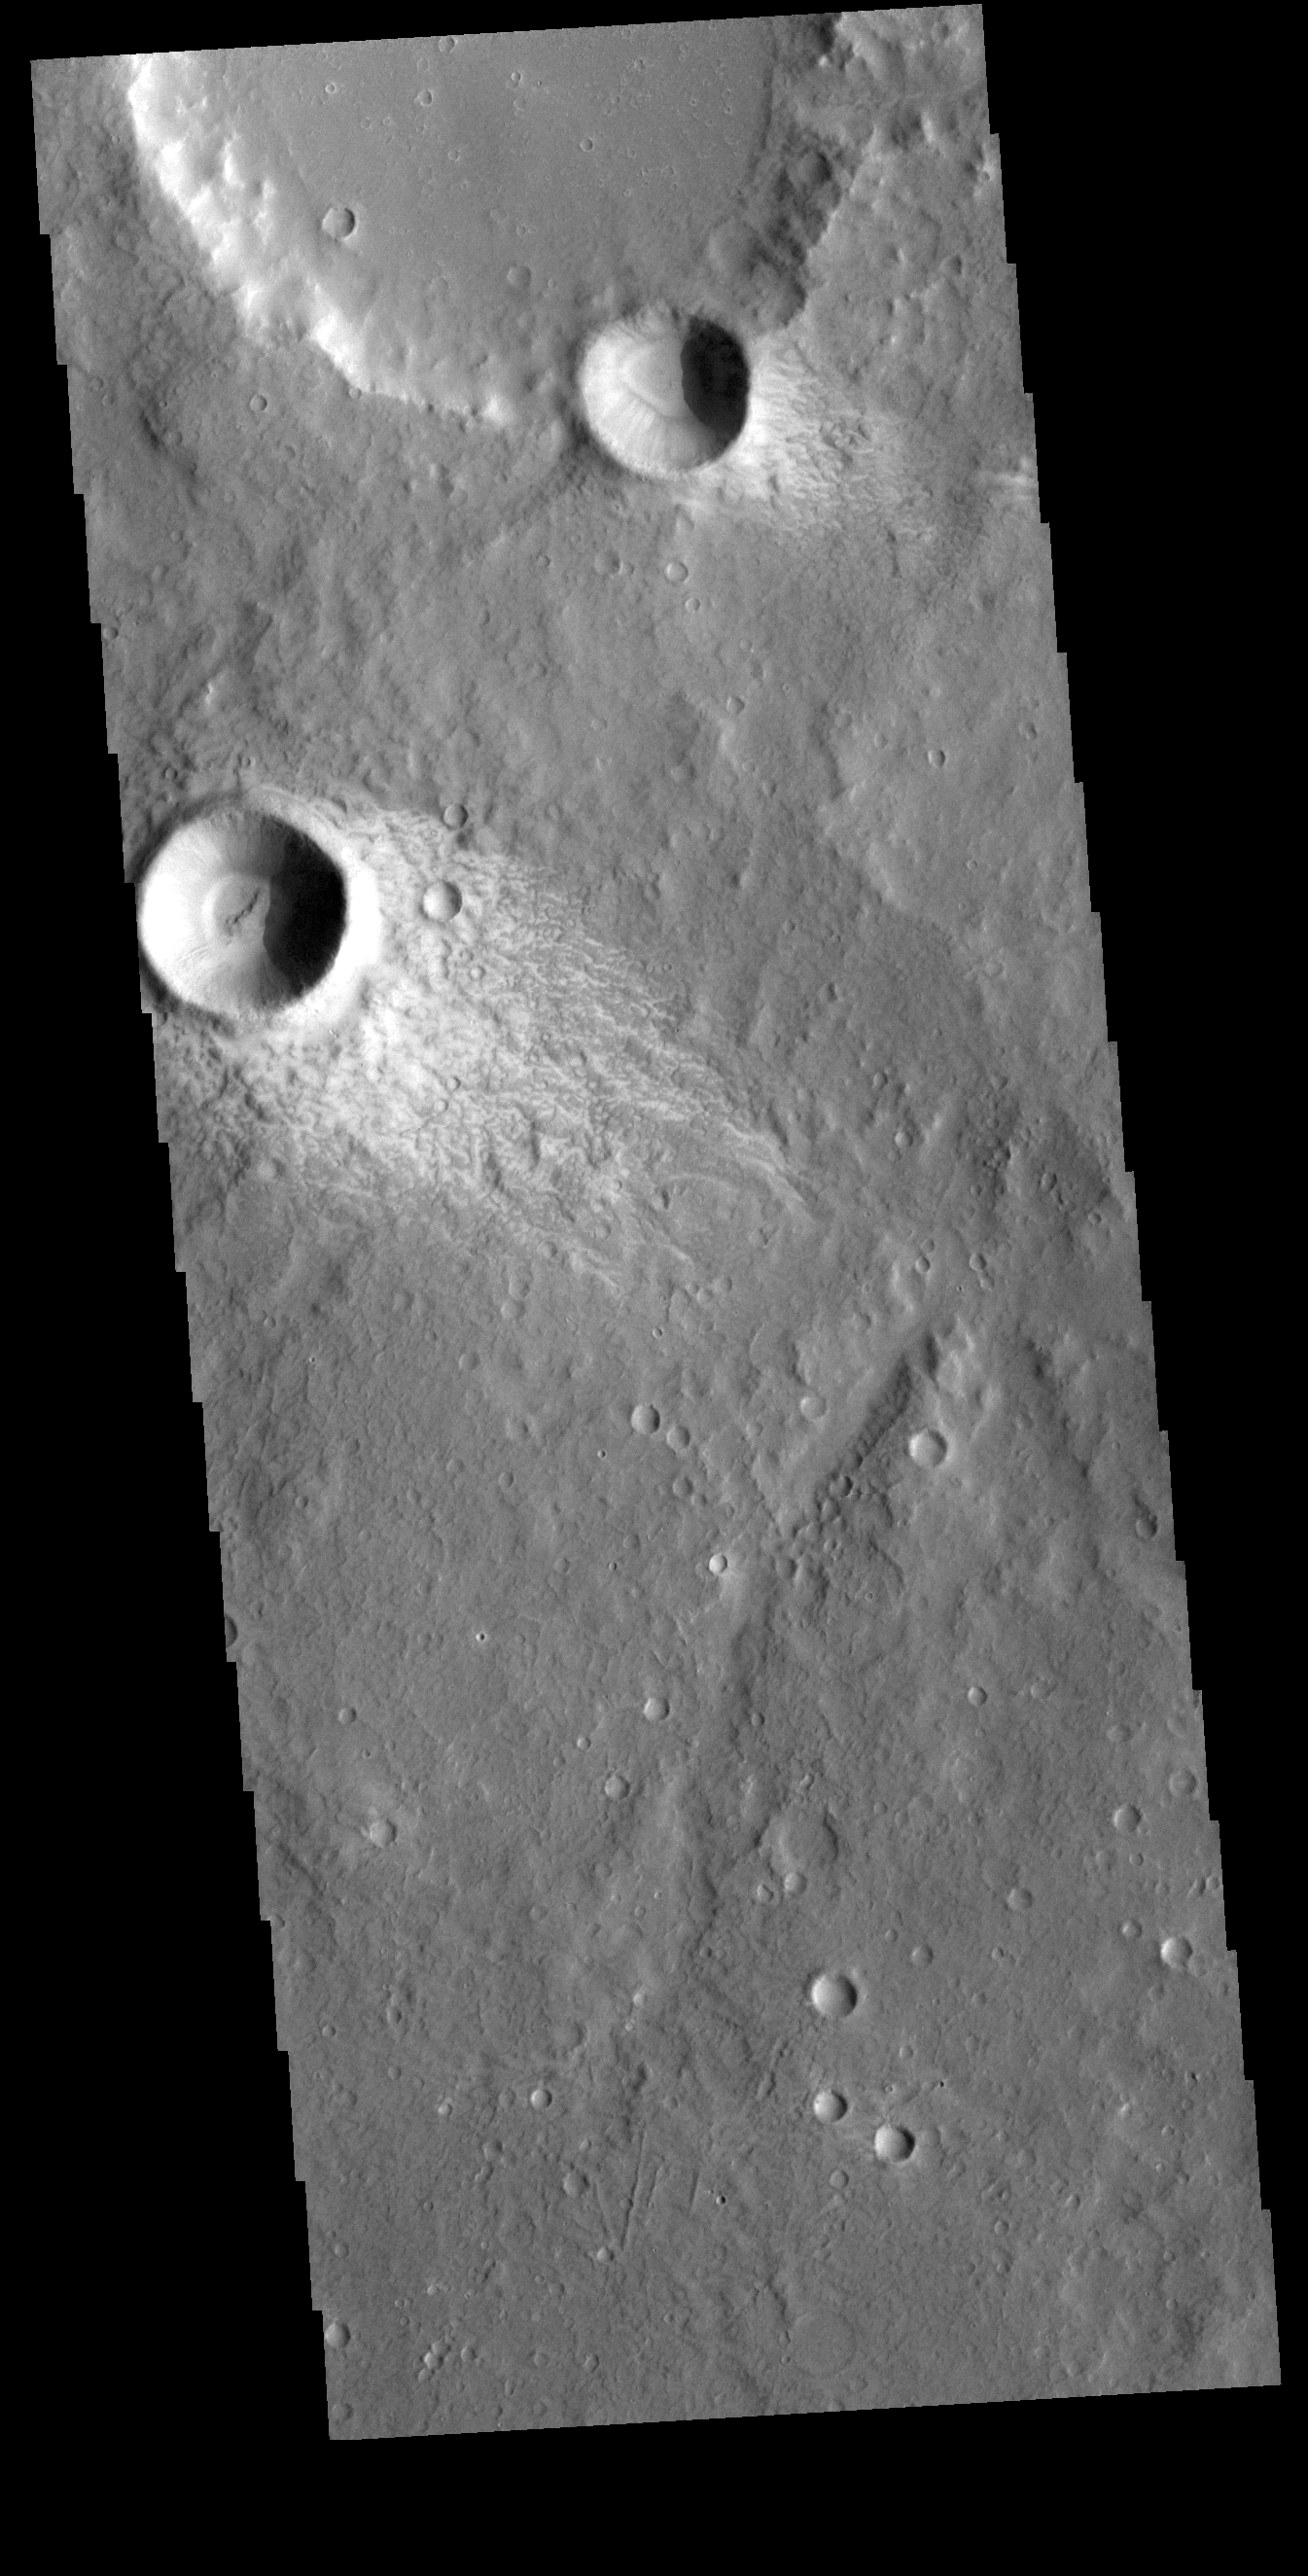

Windstreaks

This VIS image shows a small region in Terra Sirenum. The bright material forming “tails” behind the craters were created by surface winds funneled over and around the crater. The raised rims and bowls of impact craters causes a complex interaction such that the wind vortex in the lee of the crater can both scour away the surface dust and deposit it back in the center of the lee. The “tail” shows the direction of the wind, in this case blowing from the upper right to the lower left.

Credit: NASA/JPL-Caltech/ASU